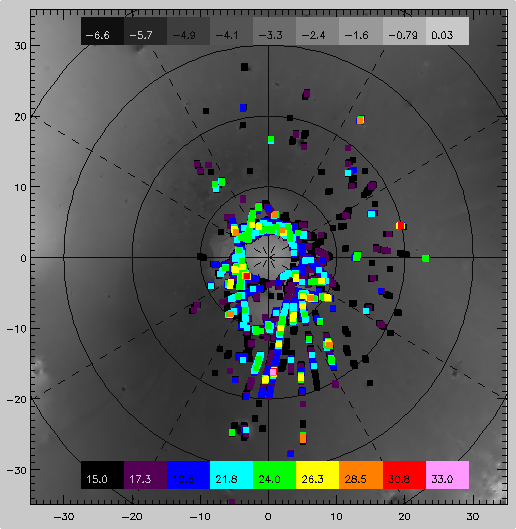

Slab Ice and Snow Flurries in the Mars Northern Polar Night

In the 1970s, spacecraft observations of the polar regions of Mars revealed polar brightness temperatures that were significantly below the expected kinetic temperatures for CO_2 sublimation. For the past few decades, we have speculated as to the nature of these Martian polar cold spots. Are the cold spots surface or atmospheric effects? Do the cold spots behave as blackbodies, or do they have emissivities less than unity? Two developments have allowed us to answer these questions: (1) the measurement of the optical constants of CO_2 by Gary Hansen (1997) and (2) direct thermal spectroscopy of the north polar cap by MGS TES (Kieffer et al., 1998).

With a few possible excepts, cold spots are surface effects. The CO_2 frost in cold regions of the polar cap show a strong absorption feature at 25 microns that is indicative of fine-grained CO_2, thus explaining the low brightness temperatures observed by the Viking IRTM. Brightness temperatures at 18 microns are usually consistent with expected kinetic surface temperatures. In many cases, the brightness temperatures at 15 microns reveals an atmosphere that is too warm for CO_2 condensation to occur.

Cold spot formation is strongly dependent on topography, forming preferentially near craters and on slopes of the perennial cap. While cold spots are surface effects, the formation of the fine-grained CO_2 deposits is not entirely restricted to surface formation. TES data, combined with MOLA cloud data (Ivanov and Muhleman, 1999), suggest that at least a few of these cold spots were formed from atmospheric condensates.

Another major component to the north polar cap composition is slab CO_2 ice. Slab ice has near unity spectral emissivity (Kieffer et al.,1999; Hansen, 1998) and appears to have a low albedo. Two explanations for the low albedo are that the slab ice is intrinsically dark or the slab ice is transparent and we are seeing through to the underlying substrate. Regions of the cap where T_18-T_25 < 5degrees have slab ice. Slab ice is the dominant end member of the polar cap at latitudes south of the polar night.

Credit: NASA/JPL/USGS Flagstaff